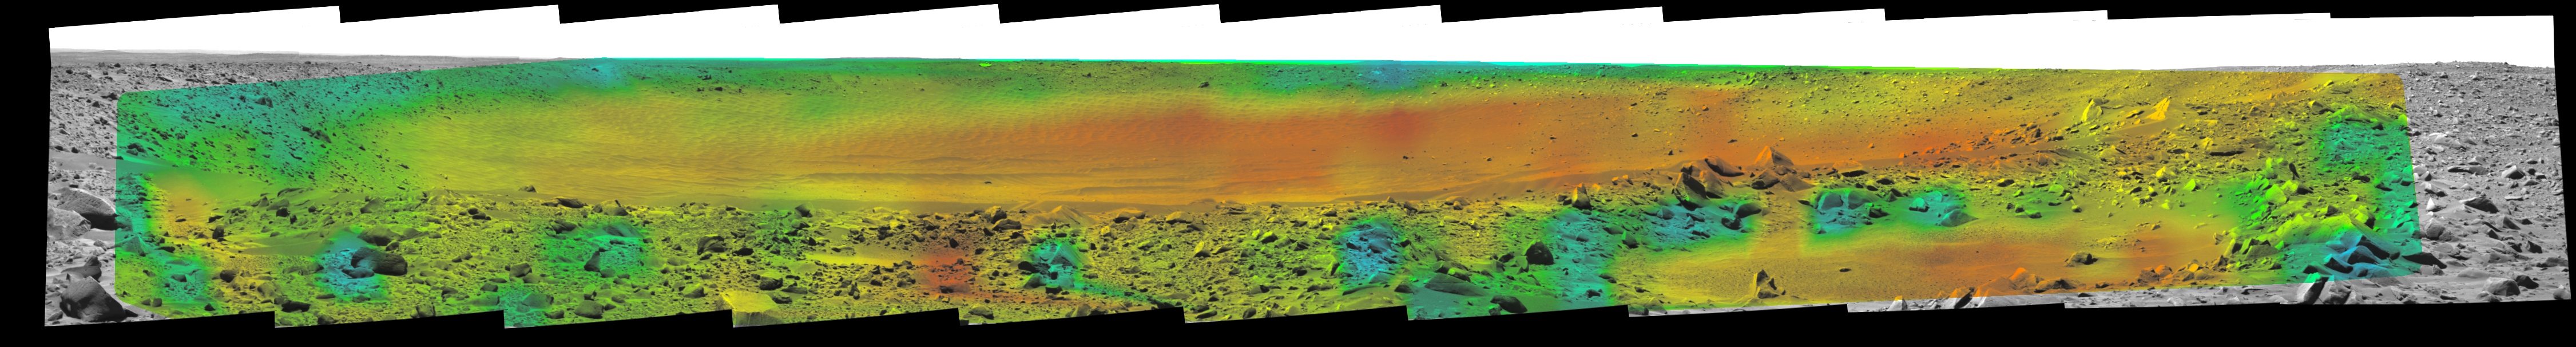

Temperature Map, “Bonneville Crater” (2:35 p.m.)

Rates of change in surface temperatures during a martian day indicate differences in particle size in and near “Bonneville Crater.” This image is the fourth in a series of five with color-coded temperature information from different times of day. This one is from 2:35 p.m. local solar time at the site where NASA’s Mars Exploration Rover Spirit is exploring Mars. Temperature information from Spirit’s miniature thermal emission spectrometer is overlaid onto a view of the site from Spirit’s panoramic camera.

In this color-coded map, quicker reddening during the day suggests sand or dust. (Red is about 270 Kelvin or 27 degrees Fahrenheit.) An example of this is in the shallow depression in the right foreground. Areas that stay blue longer into the day have larger rocks. (Blue indicates about 230 Kelvin or minus 45 Degrees F.) An example is the rock in the left foreground.

See PIA05927 for a sequence of all five frames.

Credit: NASA/JPL/Cornell/ASU